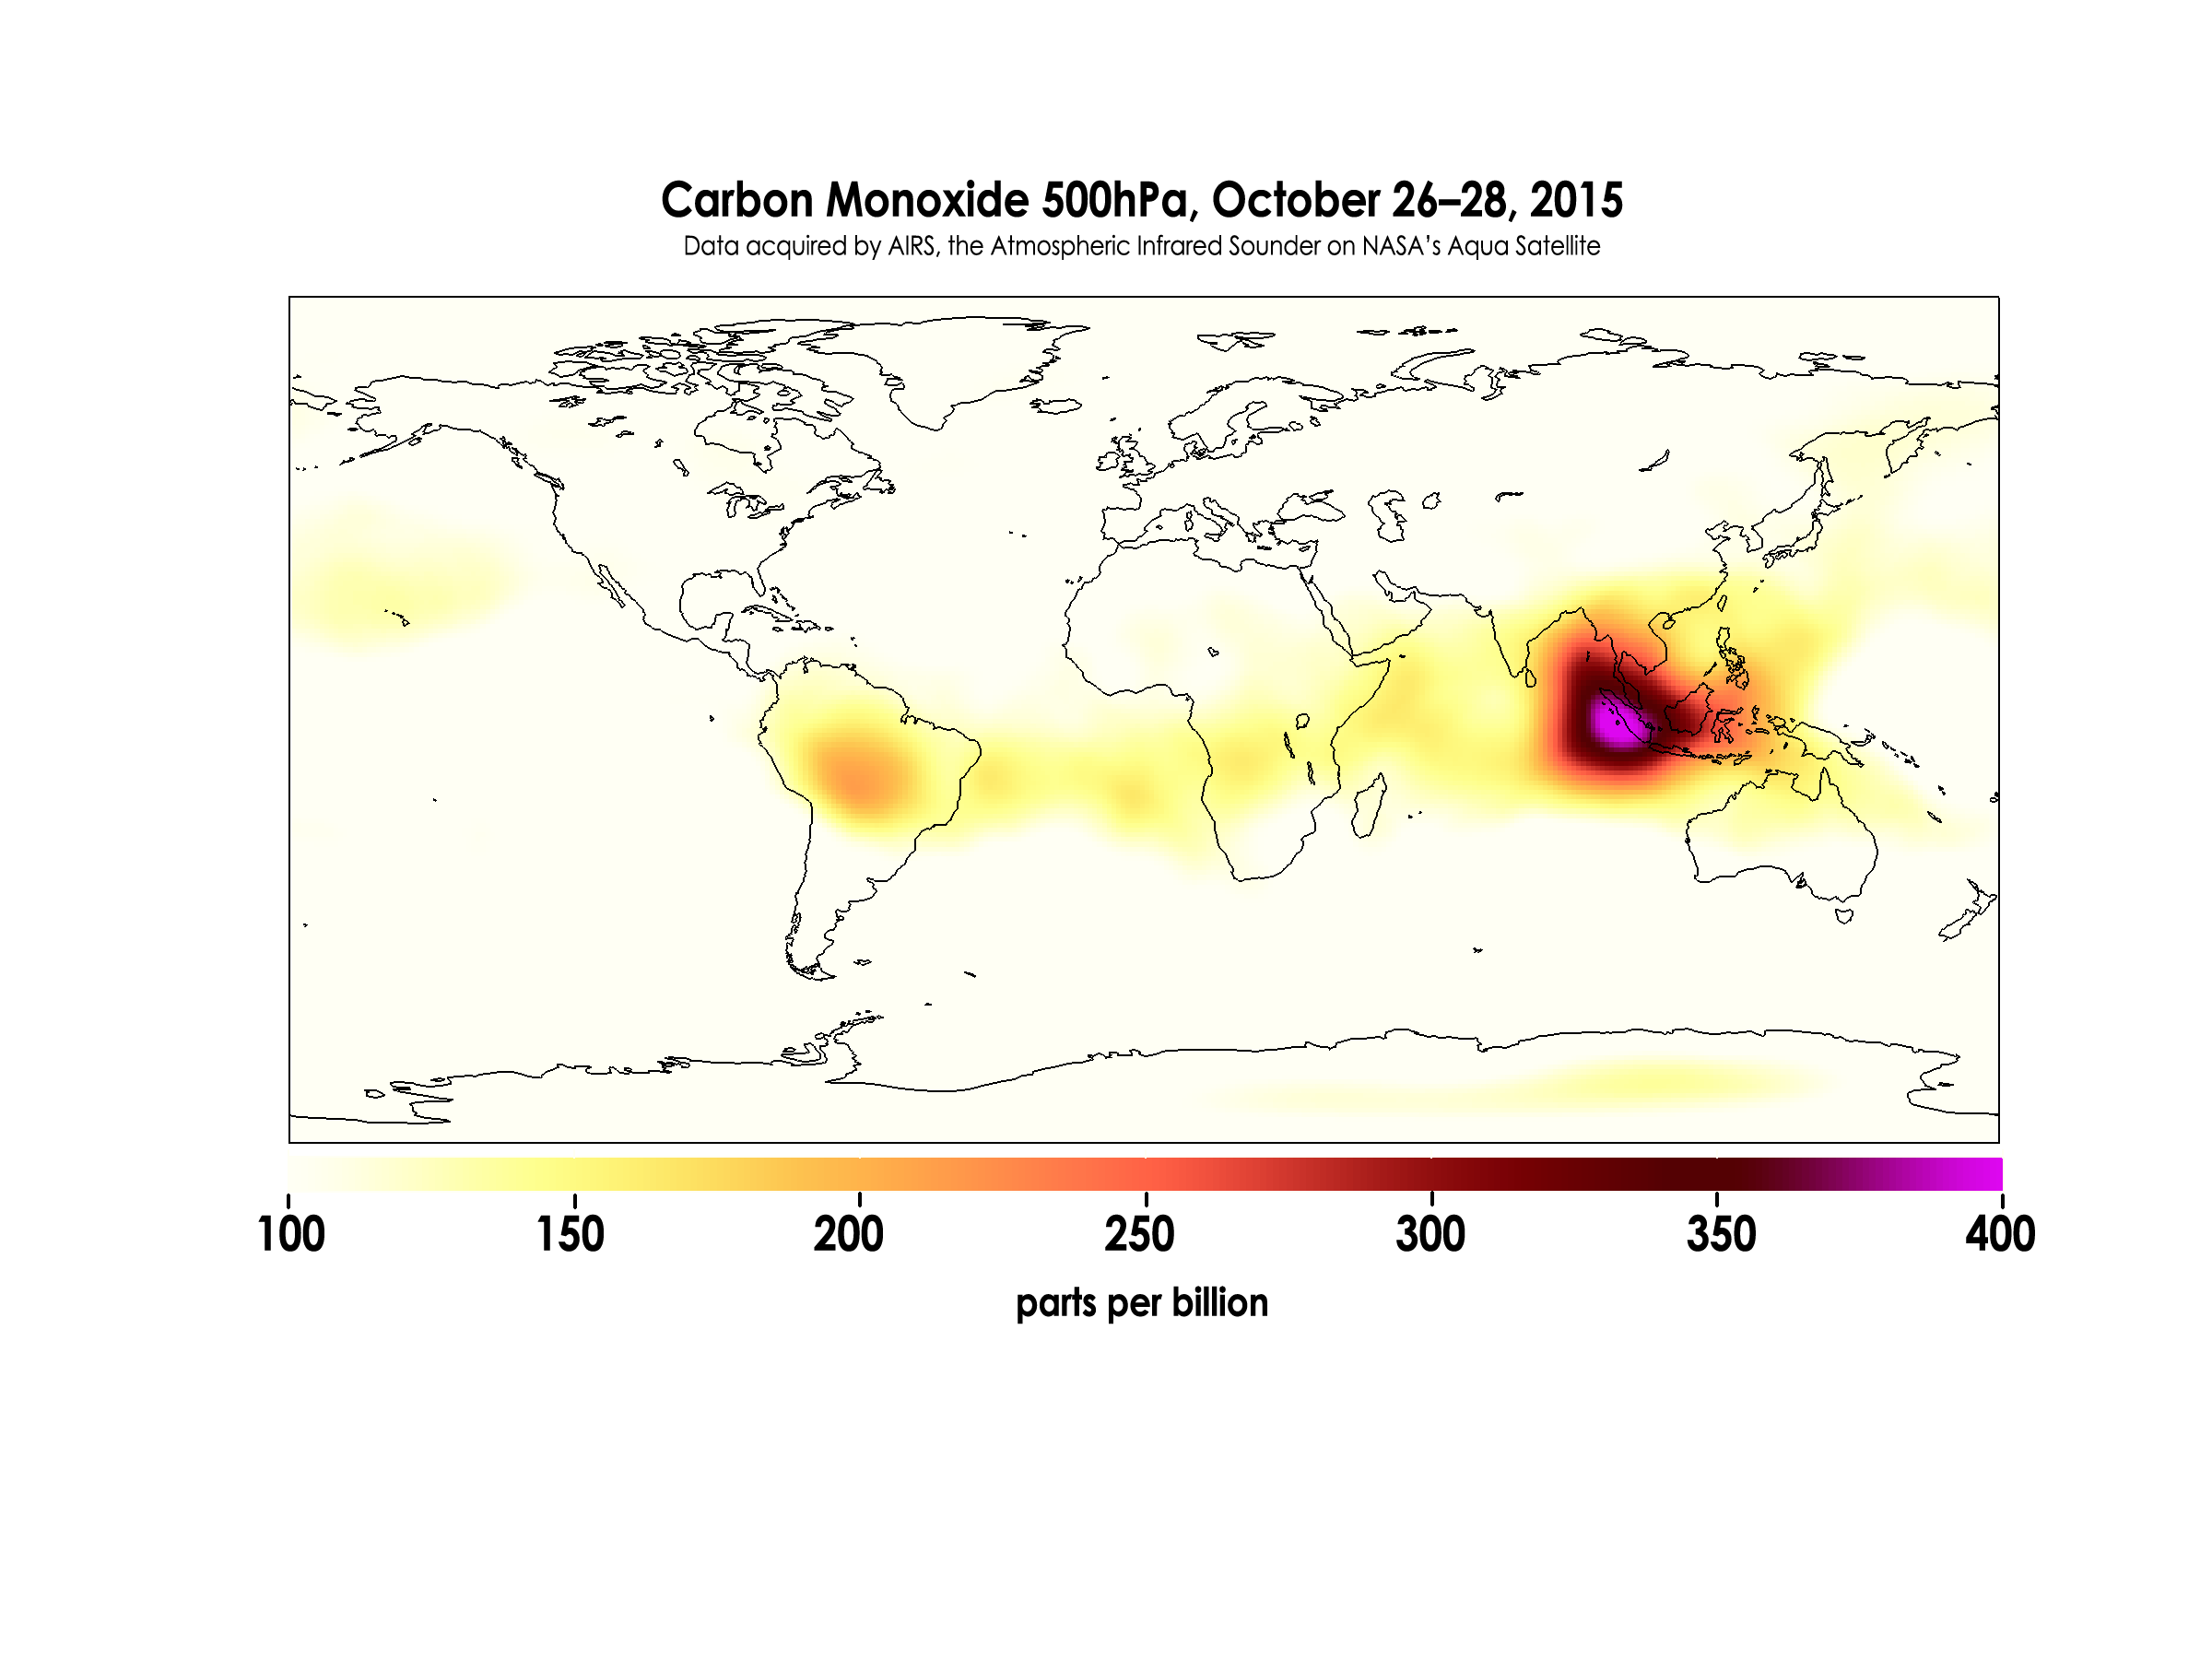

Carbon Monoxide in Mid-Troposphere over Indonesia Fires, October 2015

Oct. 14-16, 2015

Widespread forest fires across Indonesia have burned tens of thousands of acres over three months, causing high levels of pollution, loss of life, and billions of dollars to the Indonesian government. It is estimated that more than 43 million people have been inhaling toxic fumes, and large parts of Indonesia have been placed in a state of emergency. Most of the fires are believed to have been set to clear farmland during the dry season, but a long term drought enhanced by El Niño conditions have contributed to the fires remaining unchecked due to lack of rain.

These images made with data acquired by AIRS, the Atmospheric Infrared Sounder on NASA’s Aqua Satellite, show the global concentration of carbon monoxide at the 500hPa pressure level, or approximately 18,000 feet (5,500 meters) altitude. The data are an average of measurements taken over three days, from October 14 through 16, and October 26 through 28, and the high concentration and large extent of the fires over Indonesia are quite apparent. While the scale for this image extends to 400 parts per billion, local values of carbon monoxide can be significantly higher.

About AIRS
The Atmospheric Infrared Sounder, AIRS, in conjunction with the Advanced Microwave Sounding Unit, AMSU, senses emitted infrared and microwave radiation from Earth to provide a three-dimensional look at Earth’s weather and climate. Working in tandem, the two instruments make simultaneous observations all the way down to Earth’s surface, even in the presence of heavy clouds. With more than 2,000 channels sensing different regions of the atmosphere, the system creates a global, three-dimensional map of atmospheric temperature and humidity, cloud amounts and heights, greenhouse gas concentrations, and many other atmospheric phenomena. Launched into Earth orbit in 2002, the AIRS and AMSU instruments fly onboard NASA’s Aqua spacecraft and are managed by NASA’s Jet Propulsion Laboratory in Pasadena, Calif., under contract to NASA. JPL is a division of the California Institute of Technology in Pasadena.

Credit: NASA/JPL-Caltech